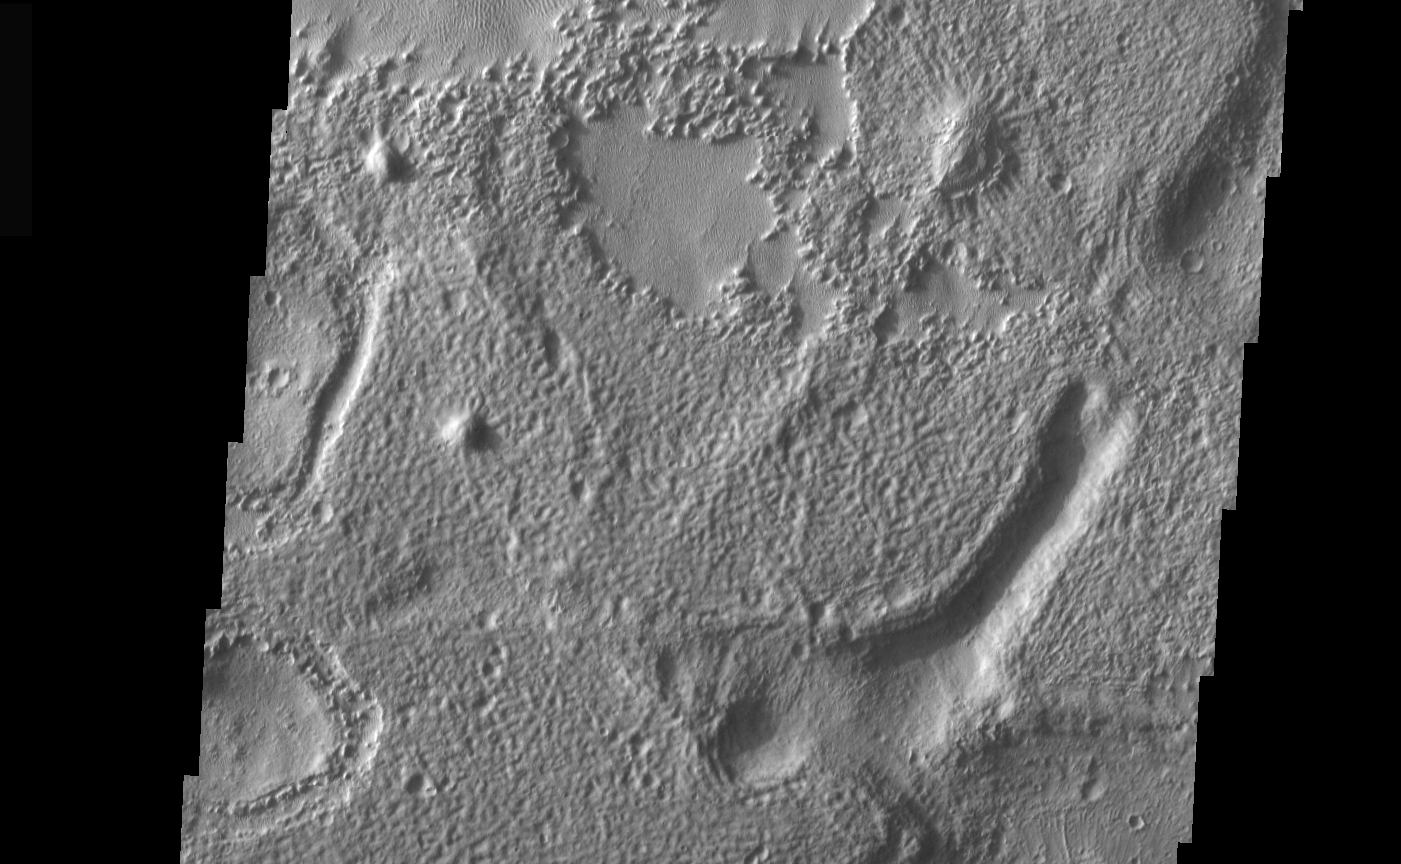

THEMIS Images as Art #35

Welcome to the second annual THEMIS ART MONTH. From Jan. 31 through March 4 we will be showcasing images for their aesthetic value, rather than their science content. Portions of these images resemble things in our everyday lives, from animals to letters of the alphabet. We hope you enjoy our fanciful look at Mars!

Smile! Mars likes you!

Note: this THEMIS visual image has not been radiometrically nor geometrically calibrated for this preliminary release. An empirical correction has been performed to remove instrumental effects. A linear shift has been applied in the cross-track and down-track direction to approximate spacecraft and planetary motion. Fully calibrated and geometrically projected images will be released through the Planetary Data System in accordance with Project policies at a later time.

NASA’s Jet Propulsion Laboratory manages the 2001 Mars Odyssey mission for NASA’s Office of Space Science, Washington, D.C. The Thermal Emission Imaging System (THEMIS) was developed by Arizona State University, Tempe, in collaboration with Raytheon Santa Barbara Remote Sensing. The THEMIS investigation is led by Dr. Philip Christensen at Arizona State University. Lockheed Martin Astronautics, Denver, is the prime contractor for the Odyssey project, and developed and built the orbiter. Mission operations are conducted jointly from Lockheed Martin and from JPL, a division of the California Institute of Technology in Pasadena.

Credit: NASA/JPL/Arizona State University